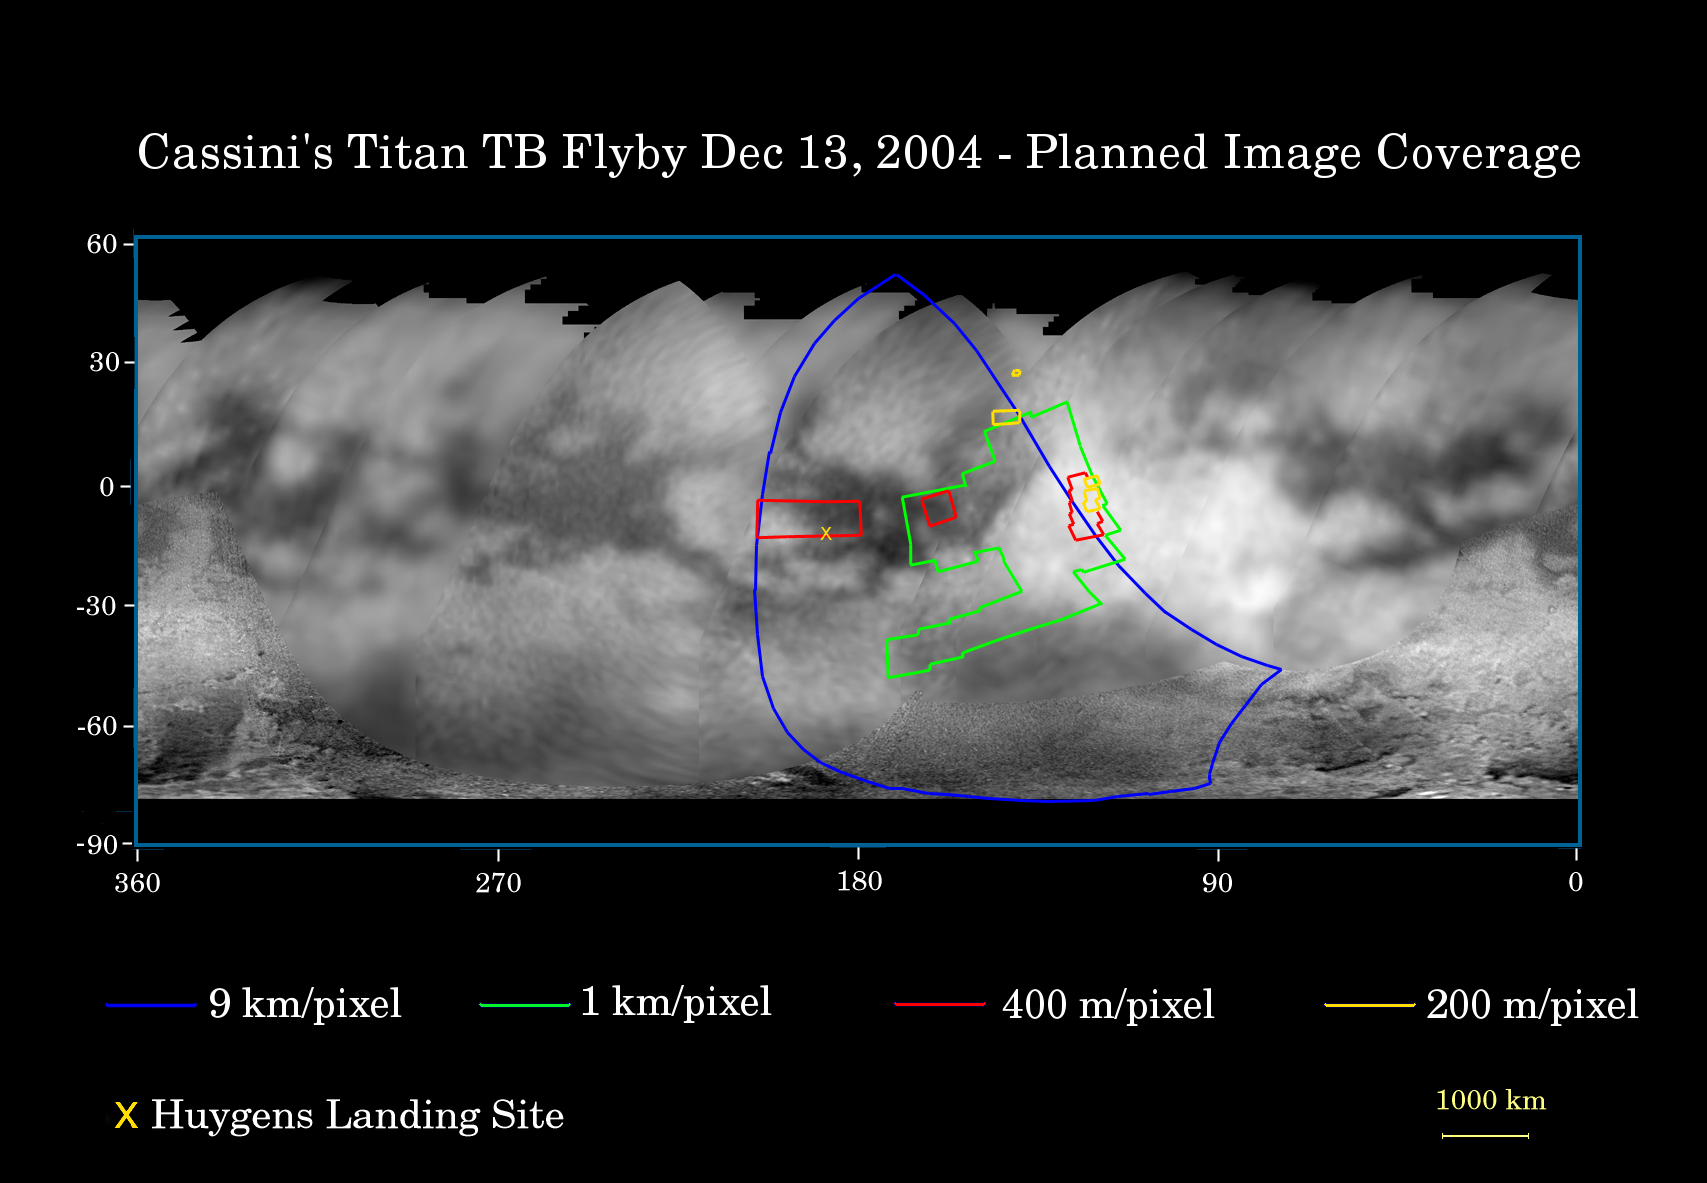

Encountering Titan Again

This map of Titan’s surface illustrates the regions that will be imaged by the Cassini spacecraft during the spacecraft’s second close flyby of Titan on Dec. 13, 2004.

The colored lines delineate the regions that will be imaged at differing resolutions. The lower-resolution imaging sequences (outlined in blue) are designed to study the atmosphere, clouds, and surface in a variety of spectral filters, and to make movies of the evolution of clouds over time scales of hours. Other areas have been specifically targeted for moderate and high resolution mosaicking of surface features. These include the site where the European Space Agency’s Huygens probe is predicted to touch down in mid-January (marked with the yellow X), part of the bright region named Xanadu (easternmost extent of the coverage area), and a boundary between dark and bright regions. The map shows only brightness variations on Titan’s surface. (The illumination is such that there is no shading due to topographic variations). Previous observations indicate that due to Titan’s thick, hazy atmosphere, the sizes of surface features that can be resolved are a few to five times the actual pixel scale labeled on the map.

The December encounter is similar in geometry to the first close Titan flyby in October (see PIA06116), so Cassini scientists have taken advantage of this to retarget some of the same areas in order to look for changes and to cover new territory as well. This is the reason for the rather irregular shape of the green outline.

The map was made from global images taken in June 2004 at image scales of 35 to 88 kilometers (22 to 55 miles) per pixel and from south polar coverage from July 2004 at an image scale of 2 kilometers (1.3 miles) per pixel. The images were obtained using a narrow band filter centered at 938 nanometers – a near-infrared wavelength (invisible to the human eye) that can penetrate Titan’s atmosphere to the surface. The images have been processed to enhance surface details.

It is currently northern winter on Titan, so Titan’s high northern latitudes are not illuminated, resulting in the jagged upper boundary. Clouds near the south pole (see PIA06110) have also been removed (south of minus 75 degrees).

The Cassini-Huygens mission is a cooperative project of NASA, the European Space Agency and the Italian Space Agency. The Jet Propulsion Laboratory, a division of the California Institute of Technology in Pasadena, manages the Cassini-Huygens mission for NASA’s Office of Space Science, Washington, D.C. The Cassini orbiter and its two onboard cameras, were designed, developed and assembled at JPL. The imaging team is based at the Space Science Institute, Boulder, Colo.

Credit: NASA/JPL/Space Science Institute